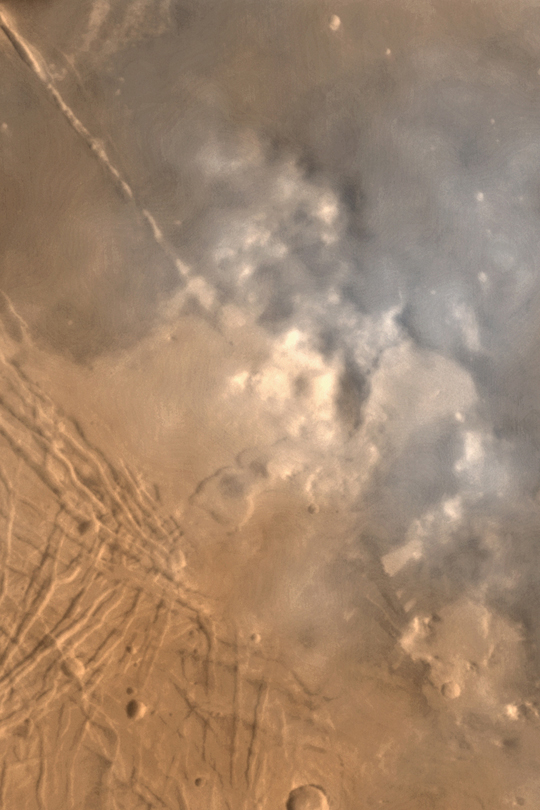

Syria/Claritas Dust Storm

MGS MOC Release No. MOC2-379, 2 June 2003

This color-enhanced composite of Mars Global Surveyor (MGS) Mars Orbiter Camera (MOC) wide angle images shows dust-raising events–small dust “storms” and a few very large dust devils–in the Syria/Claritas region around 2 p.m. (1400) local time on May 21, 2003. The region is southwest of the Labyrinthus Noctis, near 14°S, 108°W. Sunlight illuminates the scene from the left; winds were blowing from the west/southwest when the picture was taken.

This composite was constructed from a full-resolution (240 meters per pixel) red wide angle image and a much lower resolution (7.5 km per pixel) blue wide angle image acquired at the same time.

Credit: NASA/JPL/Malin Space Science Systems